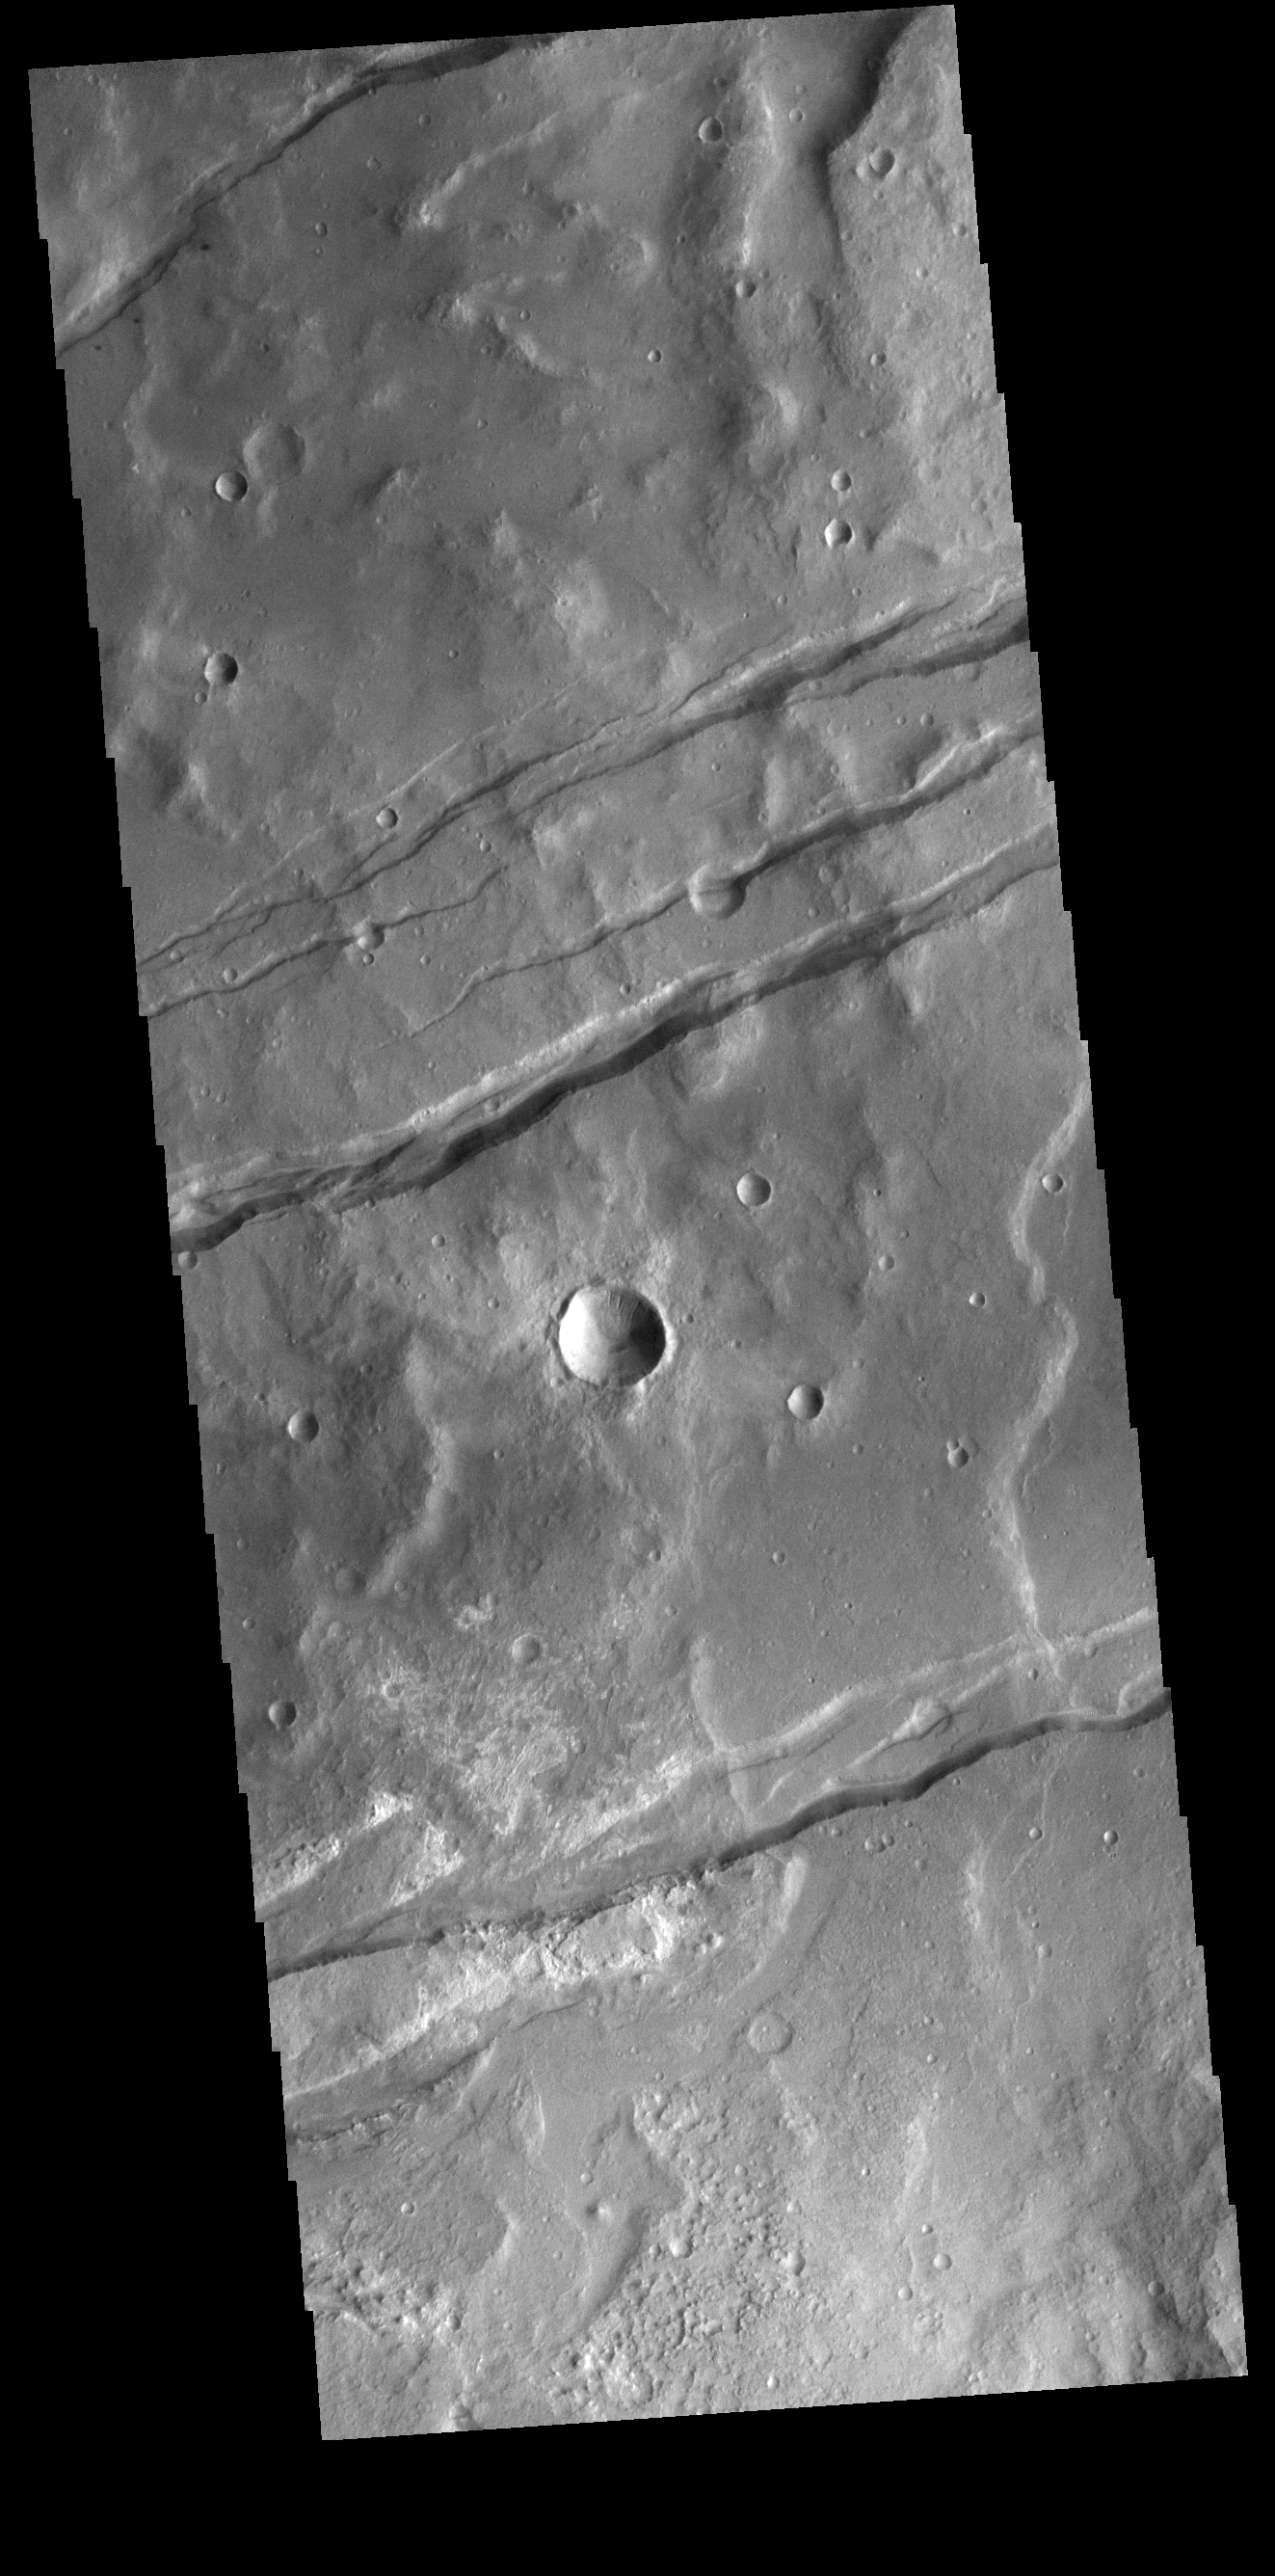

Sirenum Fossae

The linear depressions in this VIS image are part of Sirenum Fossae. These depressions are called graben, which form by the down drop of material between two parallel faults. The faults are caused by tectonic stresses in the region. The Sirenum Fossae graben are 2735km (1700 miles) long.

Credit: NASA/JPL-Caltech/ASU